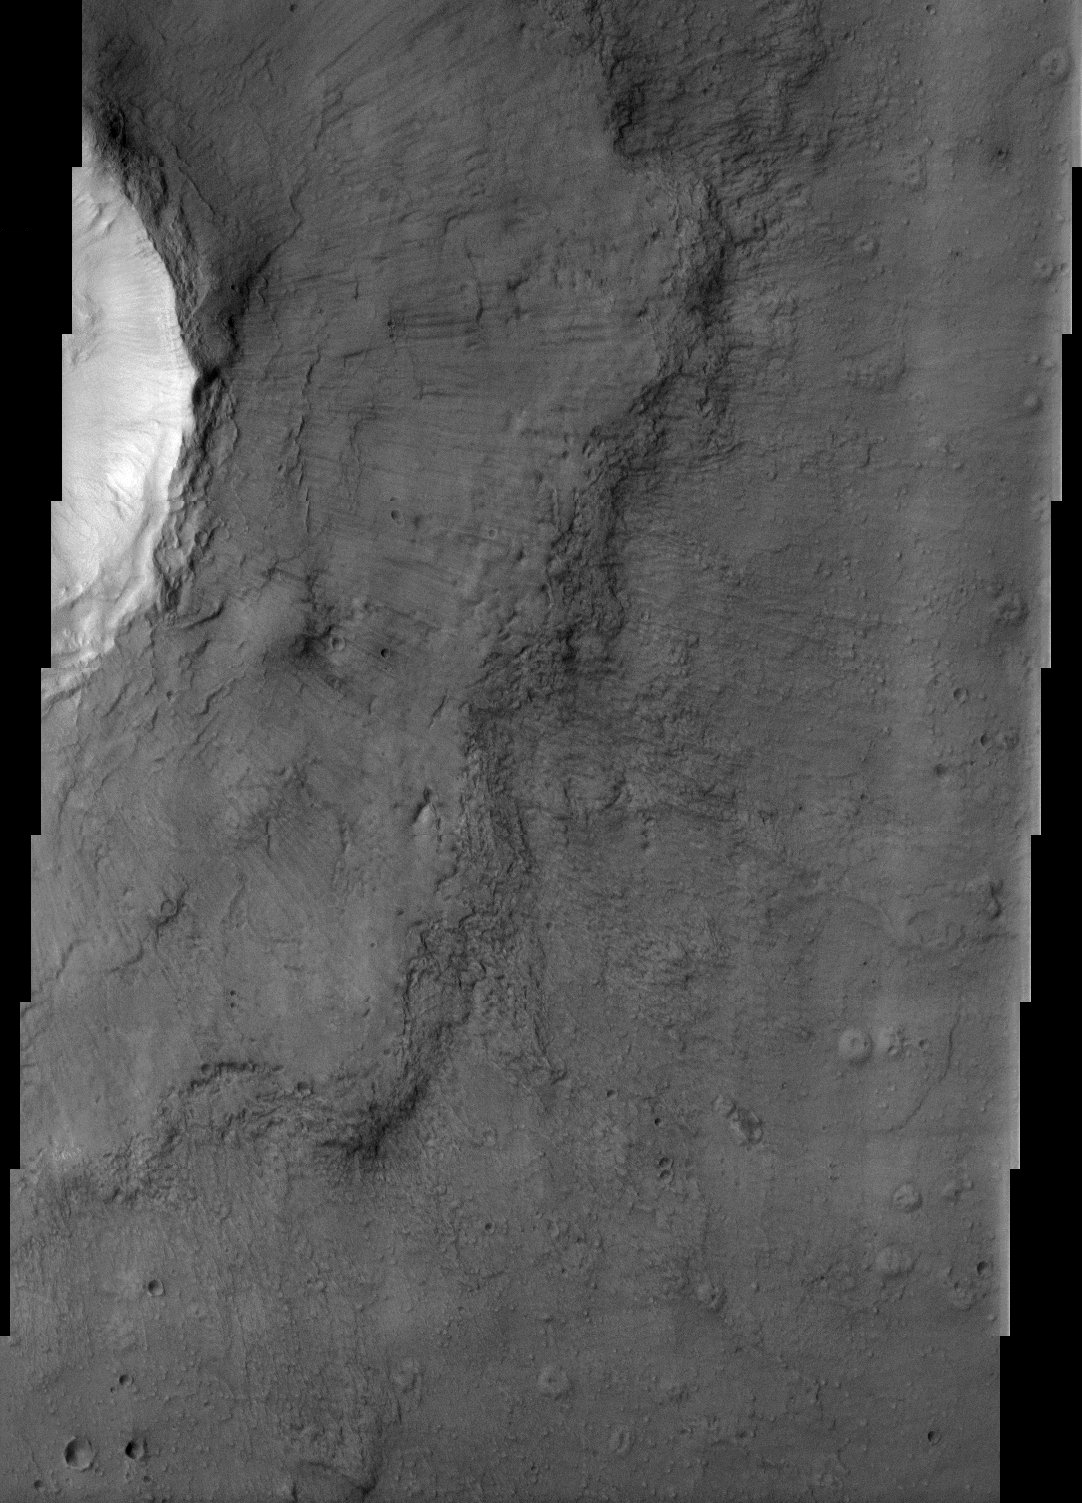

Fluidized crater ejecta

The ejecta blanket of this crater does not resemble the blocky, discontinuous ejecta associated with most fresh craters on Mars. Rather, the continuous lobes of material seen around this crater are evidence that the crater ejecta were fluidized upon impact of the meteor that formed this crater. Impact ejecta become fluidized when a meteor strikes a surface that has a considerable volatile content. The volatiles mixed with the ejecta form a flow of material that moves outward from the crater and produces the morphology seen in this THEMIS visible image.

Note: this THEMIS visual image has not been radiometrically nor geometrically calibrated for this preliminary release. An empirical correction has been performed to remove instrumental effects. A linear shift has been applied in the cross-track and down-track direction to approximate spacecraft and planetary motion. Fully calibrated and geometrically projected images will be released through the Planetary Data System in accordance with Project policies at a later time.

NASA’s Jet Propulsion Laboratory manages the 2001 Mars Odyssey mission for NASA’s Office of Space Science, Washington, D.C. The Thermal Emission Imaging System (THEMIS) was developed by Arizona State University, Tempe, in collaboration with Raytheon Santa Barbara Remote Sensing. The THEMIS investigation is led by Dr. Philip Christensen at Arizona State University. Lockheed Martin Astronautics, Denver, is the prime contractor for the Odyssey project, and developed and built the orbiter. Mission operations are conducted jointly from Lockheed Martin and from JPL, a division of the California Institute of Technology in Pasadena.

Credit: NASA/JPL/Arizona State University